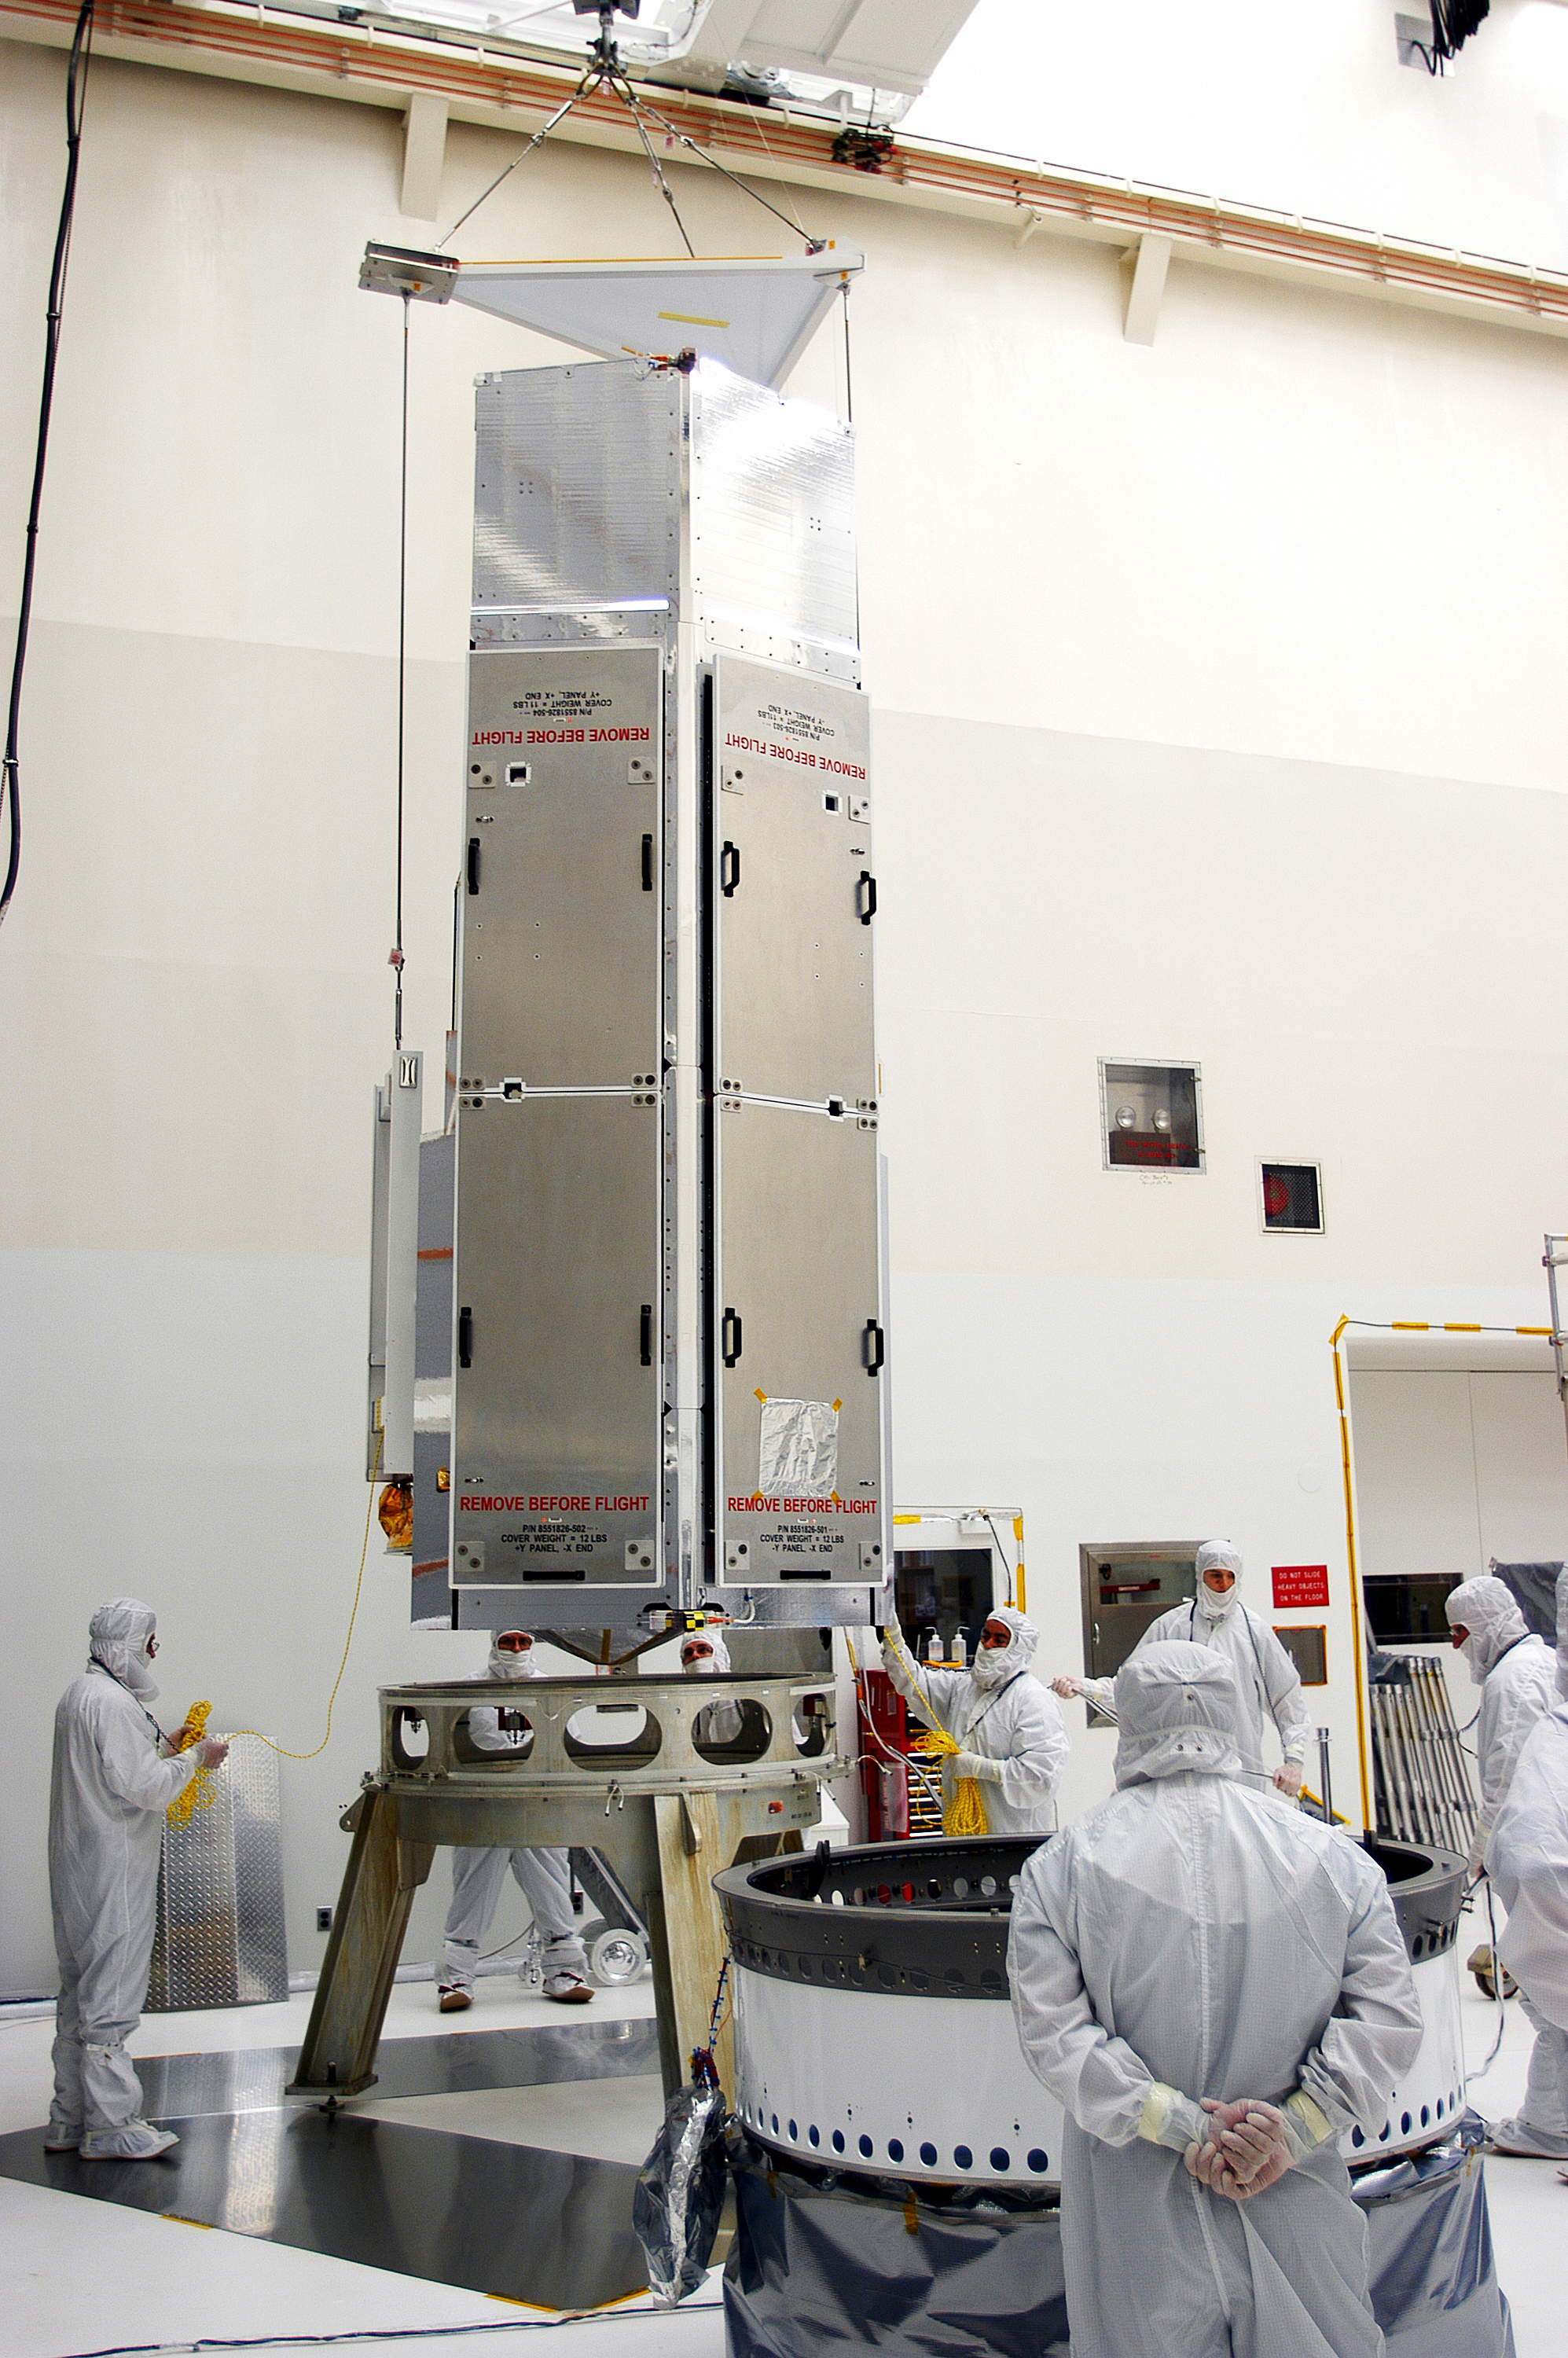

Spitzer in the Clean Room

Spitzer in the clean room in Cape Canaveral, Florida

Credit: NASA/KSC